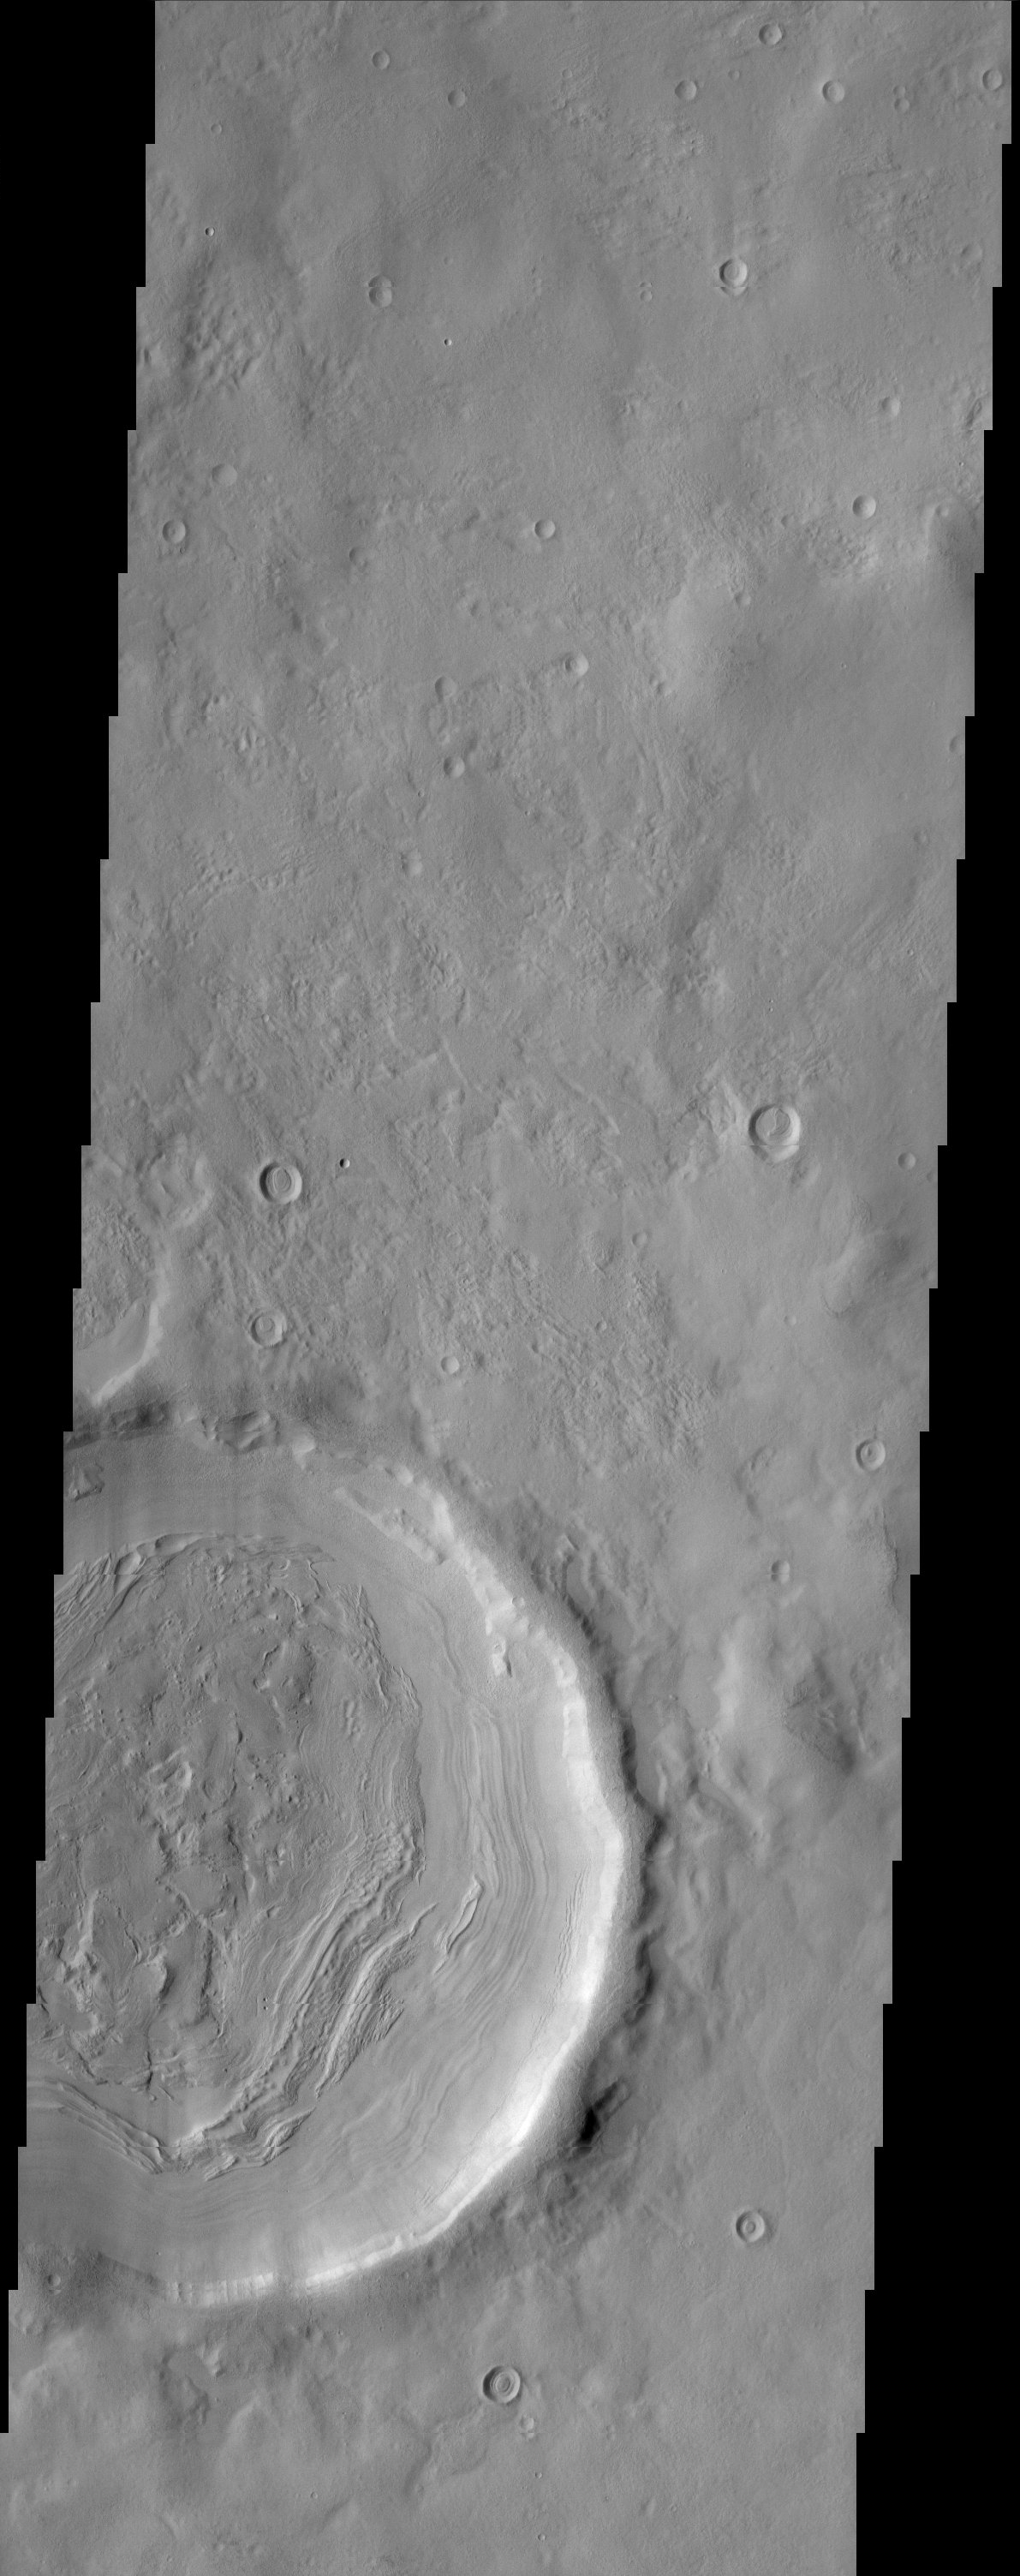

Impact Crater

The layering of material observed at the bottom of this impact crater suggests multiple depositional and erosional episodes in a changing environment.

Note: this THEMIS visual image has not been radiometrically nor geometrically calibrated for this preliminary release. An empirical correction has been performed to remove instrumental effects. A linear shift has been applied in the cross-track and down-track direction to approximate spacecraft and planetary motion. Fully calibrated and geometrically projected images will be released through the Planetary Data System in accordance with Project policies at a later time.

NASA’s Jet Propulsion Laboratory manages the 2001 Mars Odyssey mission for NASA’s Office of Space Science, Washington, D.C. The Thermal Emission Imaging System (THEMIS) was developed by Arizona State University, Tempe, in collaboration with Raytheon Santa Barbara Remote Sensing. The THEMIS investigation is led by Dr. Philip Christensen at Arizona State University. Lockheed Martin Astronautics, Denver, is the prime contractor for the Odyssey project, and developed and built the orbiter. Mission operations are conducted jointly from Lockheed Martin and from JPL, a division of the California Institute of Technology in Pasadena.

Credit: NASA/JPL/Arizona State University